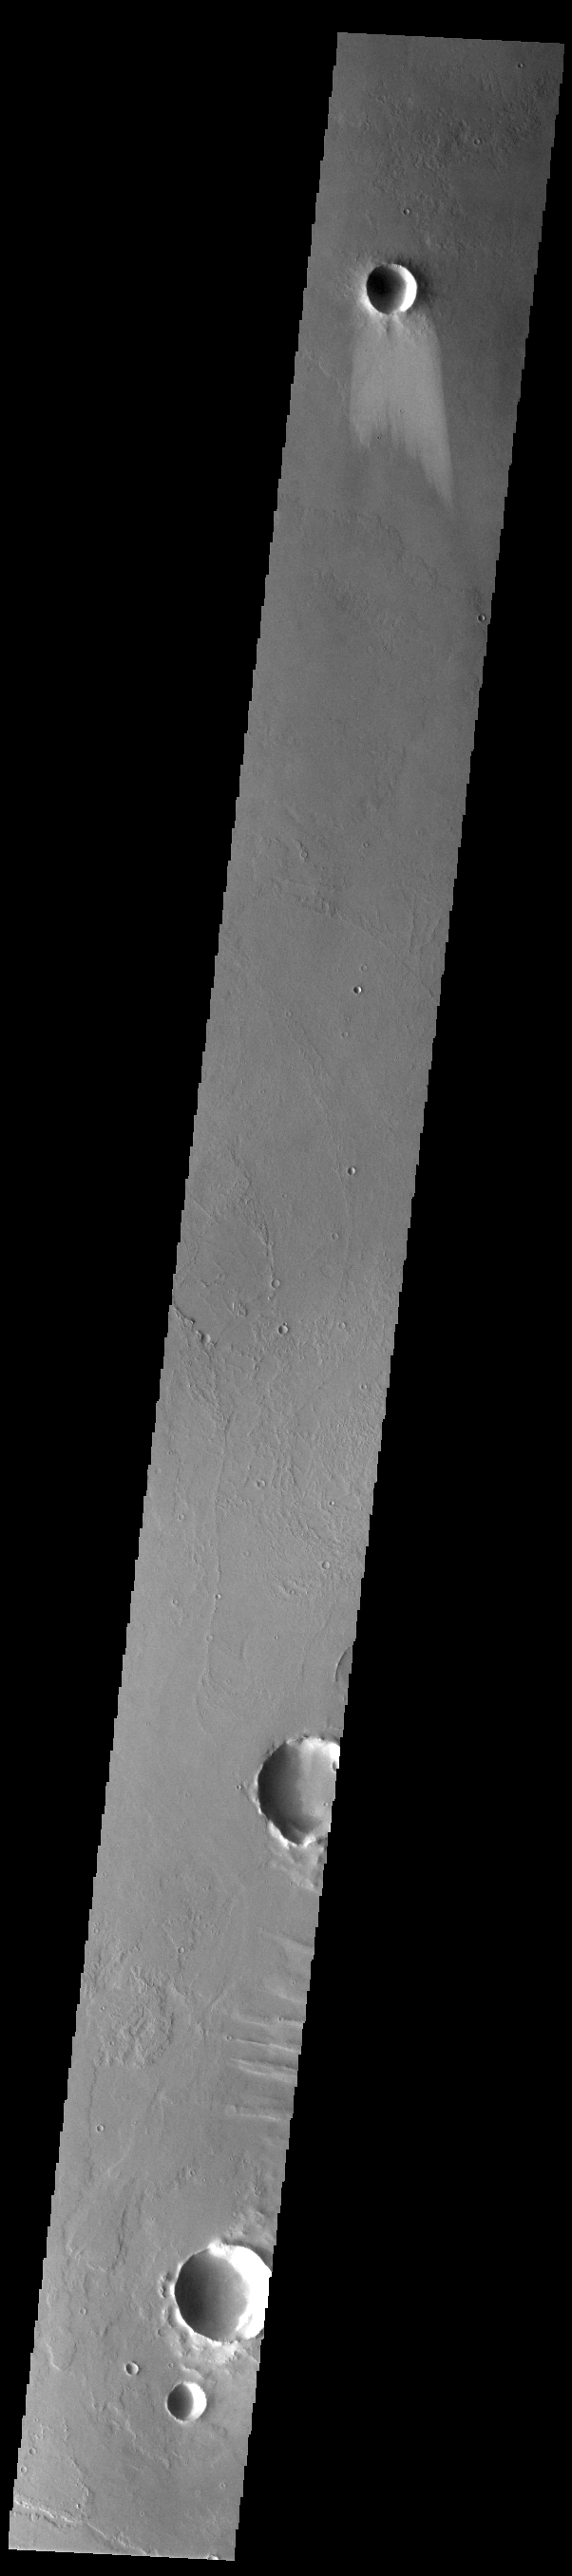

Windstreak

The windstreak at the top of this VIS image is located on the Tharsis volcanic flows east of Arsia Mons. Windstreaks form downwind of craters and other topographic highs. Surface winds are deflected by the crater rim into chaotic flow over and around the crater, both removing and depositing dust and sand.

Credit: NASA/JPL-Caltech/ASU